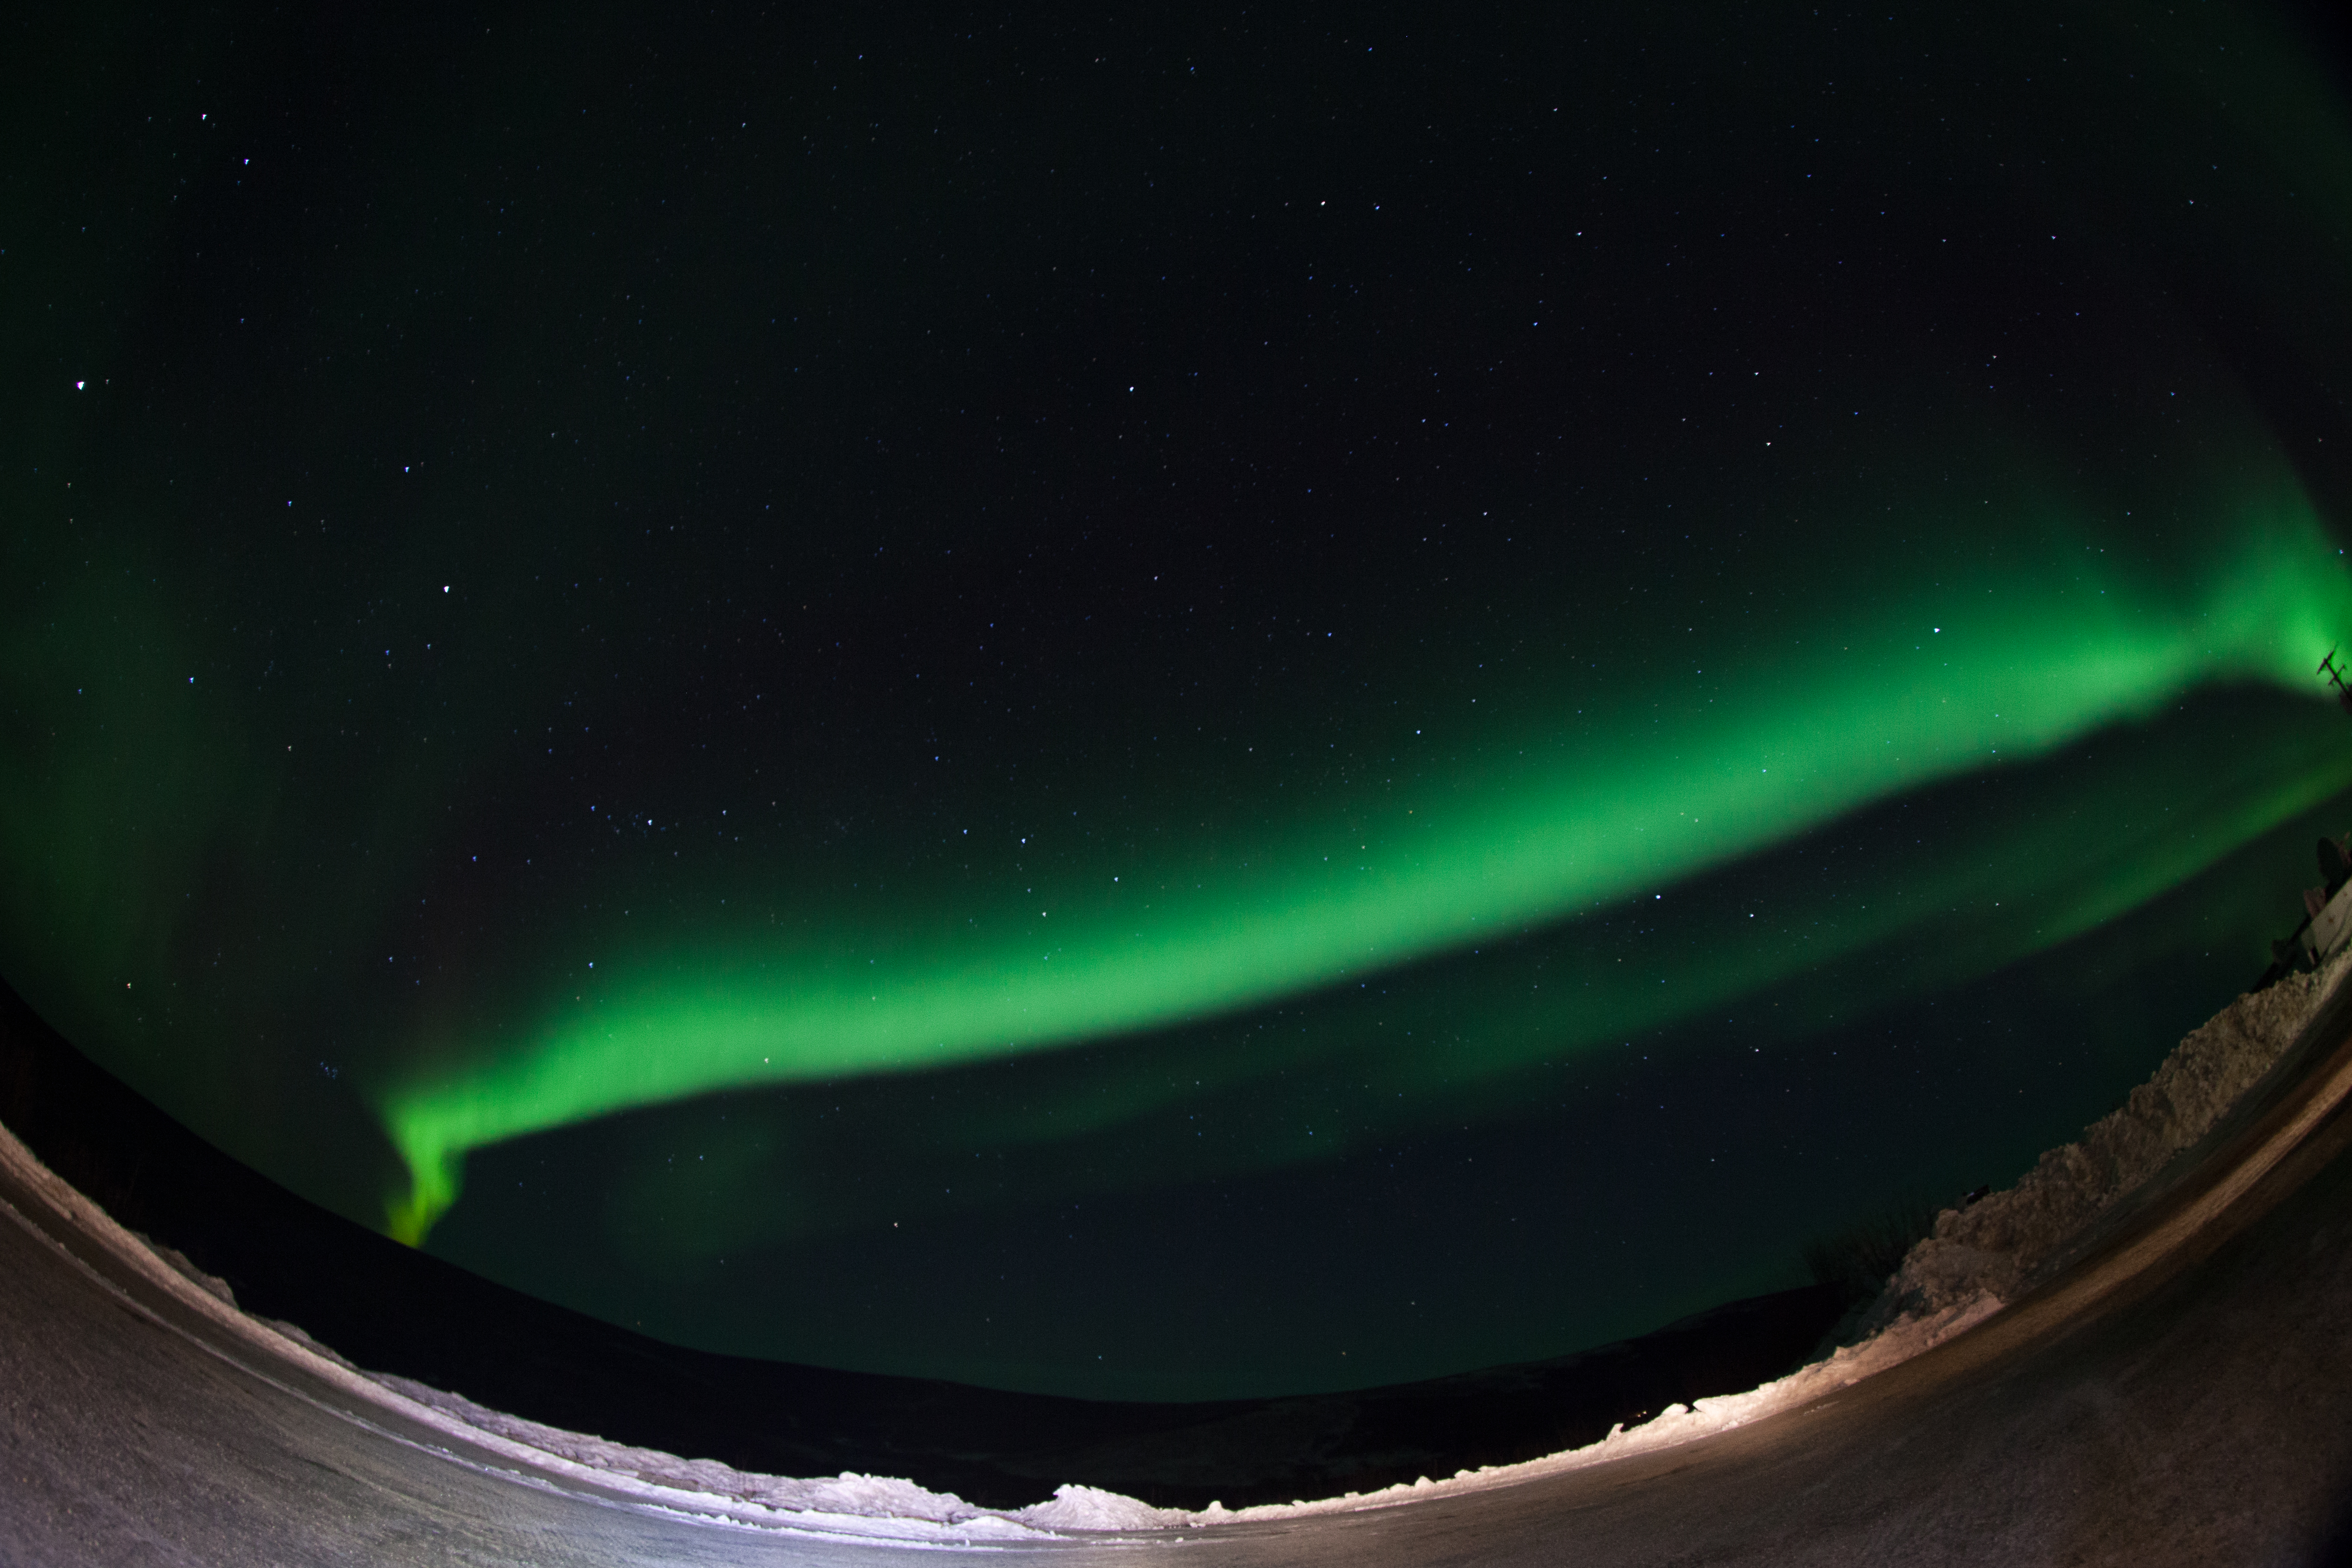

GREECE Mission Launching Into Aurora

Caption: A NASA-funded sounding rocket launches into an aurora in the early morning of March 3, 2014, over Venetie, Alaska. The GREECE mission studies how certain structures – classic curls like swirls of cream in coffee -- form in the aurora. More info: On March 3, 2014, at 6:09 a.m. EST, a NASA-funded sounding rocket launched straight into an aurora over Venetie, Alaska. The Ground-to-Rocket Electrodynamics – Electron Correlative Experiment, or GREECE, sounding rocket mission, which launched from Poker Flat Research Range in Poker Flat, Alaska, will study classic curls in the aurora in the night sky. The GREECE instruments travel on a sounding rocket that launches for a ten-minute ride right through the heart of the aurora reaching its zenith over the native village of Venetie, Alaska. To study the curl structures, GREECE consists of two parts: ground-based imagers located in Venetie to track the aurora from the ground and the rocket to take measurements from the middle of the aurora itself. At their simplest, auroras are caused when particles from the sun funnel over to Earth's night side, generate electric currents, and trigger a shower of particles that strike oxygen and nitrogen some 60 to 200 miles up in Earth's atmosphere, releasing a flash of light. But the details are always more complicated, of course. Researchers wish to understand the aurora, and movement of plasma in general, at much smaller scales including such things as how different structures are formed there. This is a piece of information, which in turn, helps paint a picture of the sun-Earth connection and how energy and particles from the sun interact with Earth's own magnetic system, the magnetosphere. GREECE is a collaborative effort between SWRI, which developed particle instruments and the ground-based imaging, and the University of California, Berkeley, measuring the electric and magnetic fields. The launch is supported by a sounding rocket team from NASA’s Wallops Flight Facility, Wallops Island, Va. The Poker Flat Research Range is operated by the University of Alaska, Fairbanks. “The conditions were optimal,” said Marilia Samara, principal investigator for the mission at Southwest Research Institute in San Antonio, Texas. “We can’t wait to dig into the data.”

Credit: NASA/Christopher Perry